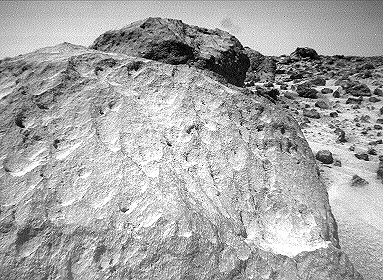

Close-up of “Moe” – Right Eye

A close-up view of the rock “Moe” in the “Rock Garden” at the Pathfinder landing site. “Moe” is a meter-size boulder that, as seen from Sojourner, has a relatively smooth yet pitted texture upon close examination. Such a texture is seen on Earth on rocks that have been abraded by wind in a process that is analogous to sand blasting. This view of Moe shows two faces on the rock, one (left side of the rock) facing north-northeast and the other (right side) facing east. These two faces are thought to have been pitted and fluted by strong, “sand”- carrying winds from the northeast.

This image and PIA01564 (left eye) make up a stereo pair.

Mars Pathfinder is the second in NASA’s Discovery program of low-cost spacecraft with highly focused science goals. The Jet Propulsion Laboratory, Pasadena, CA, developed and manages the Mars Pathfinder mission for NASA’s Office of Space Science, Washington, D.C. JPL is an operating division of the California Institute of Technology (Caltech).

Photojournal note: Sojourner spent 83 days of a planned seven-day mission exploring the Martian terrain, acquiring images, and taking chemical, atmospheric and other measurements. The final data transmission received from Pathfinder was at 10:23 UTC on September 27, 1997. Although mission managers tried to restore full communications during the following five months, the successful mission was terminated on March 10, 1998.

Credit: NASA/JPL